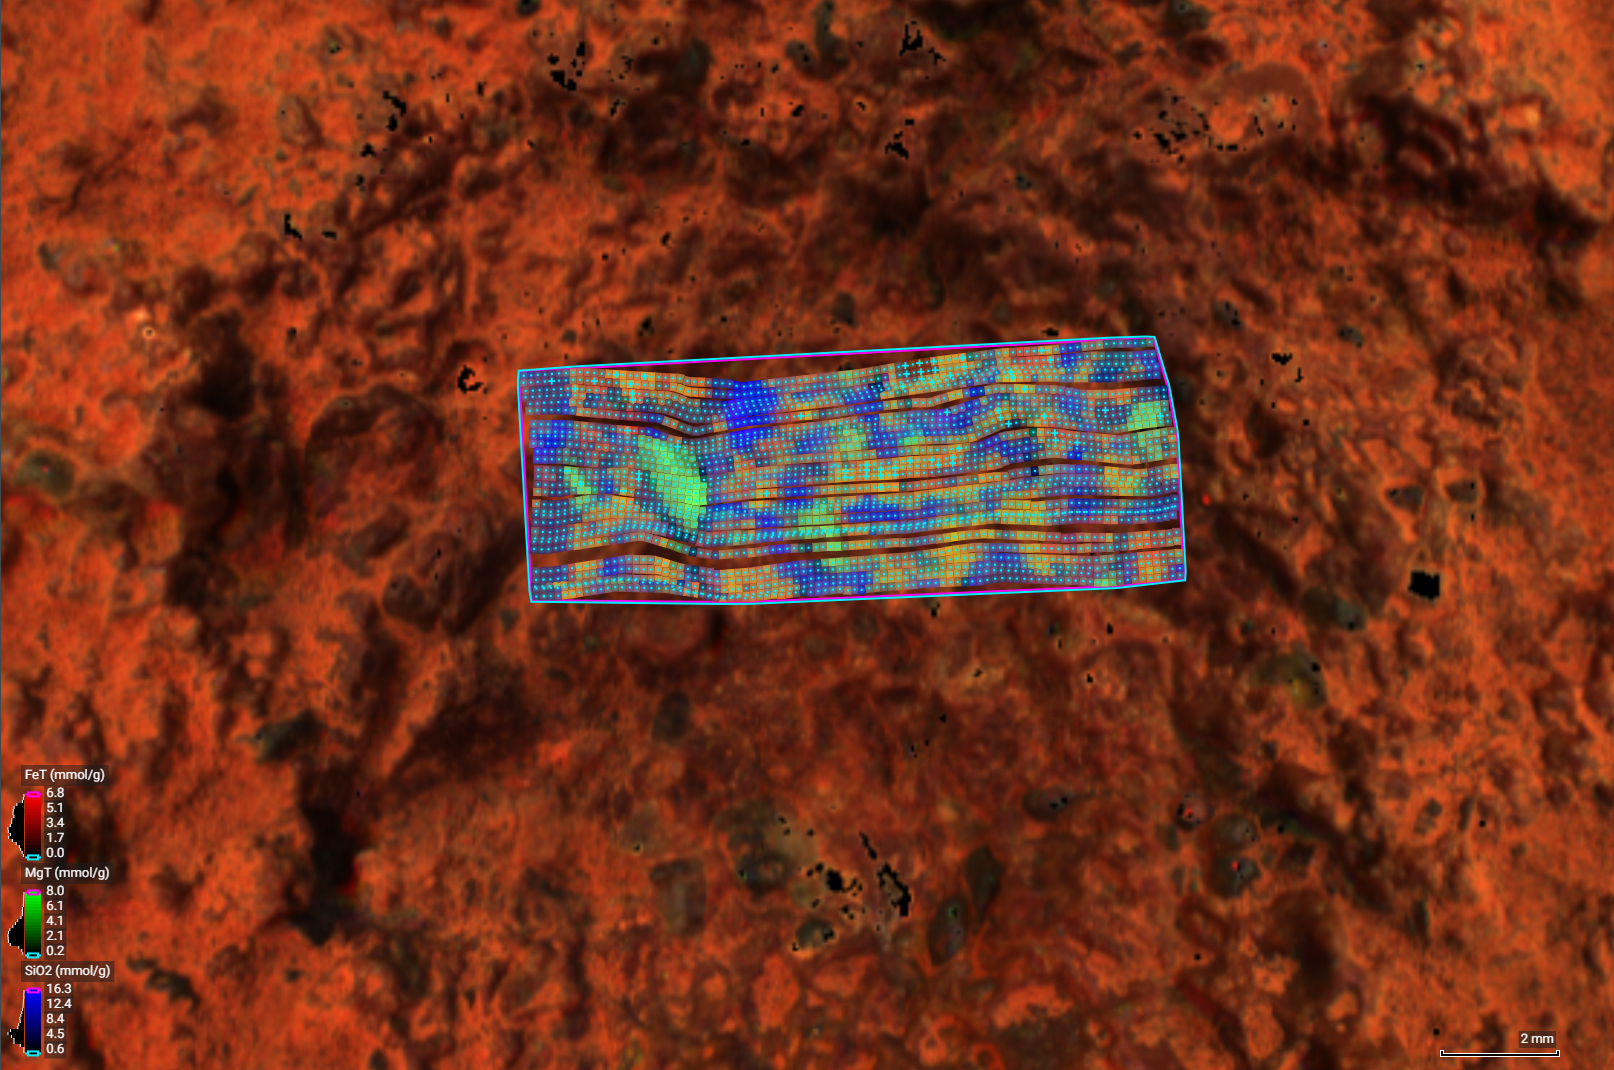

Perseverance’s PIXL Instrument Examines ‘Thunderbolt Peak’

This image of a rock target nicknamed “Thunderbolt Peak” was created by NASA’s Perseverance Mars rover using the Planetary Instrument for X-ray Lithochemistry (PIXL) – an instrument on the end of the rover’s robotic arm that determines chemistry and mineral composition by zapping a rock with X-rays. Each blue dot in the image represents a spot where an X-ray hit. By measuring the interaction of the X-rays with the rock, scientists can map which minerals are present in a rock’s surface and how much of them, plus the size, shape, and crystallinity of the rock grains.

In the case of Thunderbolt Peak, three elements were especially abundant: iron, magnesium, and silica. The image and data were collected on July 8, 2024, the 1,202nd Martian day, or sol, of Perseverance’s mission.

A key objective for Perseverance’s mission on Mars is astrobiology, including the search for signs of ancient microbial life. The rover is also characterizing the planet’s geology and past climate, which paves the way for human exploration of the Red Planet. NASA’s Jet Propulsion Laboratory, which is managed for the agency by Caltech in Pasadena, California, built and manages operations of the Perseverance rover.

Credit: NASA/JPL-Caltech/DTU/QUT